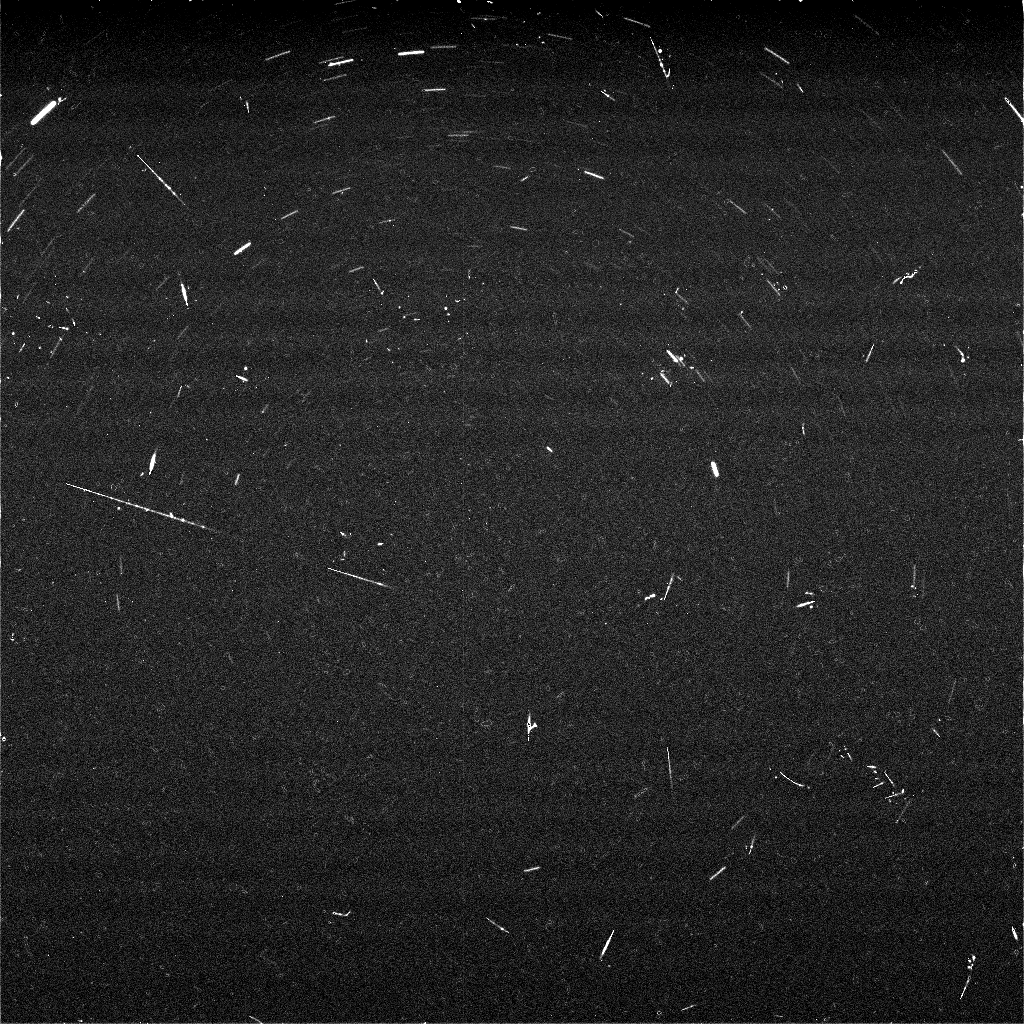

Meteor Search by Spirit, Sol 668

The panoramic cameras on NASA’s Mars Exploration Rovers are about as sensitive as the human eye at night. The cameras can see the same bright stars that we can see from Earth, and the same patterns of constellations dot the night sky. Scientists on the rover team have been taking images of some of these bright stars as part of several different projects. One project is designed to try to capture “shooting stars,” or meteors, in the martian night sky. “Meteoroids” are small pieces of comets and asteroids that travel through space and eventually run into a planet. On Earth, we can sometimes see meteoroids become brilliant, long “meteors” streaking across the night sky as they burn up from the friction in our atmosphere. Some of these meteors survive their fiery flight and land on the surface (or in the ocean) where, if found, they are called “meteorites.” The same thing happens in the martian atmosphere, and Spirit even accidentally discovered a meteor while attempting to obtain images of Earth in the pre-dawn sky back in March, 2004 (see http://marsrovers.jpl.nasa.gov/gallery/press/spirit/20040311a.html, and Selsis et al. (2005) Nature, vol 435, p. 581). On Earth, some meteors come in “storms” or “showers” at predictable times of the year, like the famous Perseid meteor shower in August or the Leonid meteor shower in November. These “storms” happen when Earth passes through the same parts of space where comets sometimes pass. The meteors we see at these times are from leftover debris that was shed off of these comets.

The same kind of thing is predicted for Mars, as well. Inspired by calculations about Martian meteor storms by meteor scientists from the University of Western Ontario in Canada and the Centre de Recherche en Astrophysique de Lyon in France, and also aided by other meteor research colleagues from NASA’s Marshall Space Flight Center, scientists on the rover team planned some observations to try to detect predicted meteor storms in October and November, 2005. The views shown here are a composite of nine 60-second exposures taken with the panoramic camera on Spirit during night hours of sol 668 (Nov. 18, 2005), during a week when Mars was predicted to pass through a meteor stream associated with Halley’s comet. The south celestial pole is at the center of the frame. Many stars can be seen in the images, appearing as short, curved streaks forming arcs around the center point. The star trails are curved because Mars is rotating while the camera takes the images. The brightest stars in this view would be easily visible to the naked eye, but the faintest ones are slightly dimmer than the human eye can detect.

In addition to the star trails, there are several smaller linear streaks, dots and splotches that are the trails left by cosmic rays hitting the camera detectors. Cosmic rays are high-energy particles that are created in the Sun and in other stars throughout our galaxy and travel through space in all directions. Some of them strike Earth or other planets, and ones that strike a digital camera detector can leave little tracks or splotches like those seen in these images. Because they come from all directions, some strike the detector face-on, and others strike at glancing angles. Some even skip across the detector like flat rocks skipped across a pond. These are very common phenomena to astronomers used to working with sensitive digital cameras like those in the Mars rovers, the Hubble Space Telescope, or other space probes, and while they can be a nuisance when taking pictures, they generally do not cause any lasting damage to the cameras. Three of the streaks in the image, including one spanning most of the distance from the left edge of the frame to the center, might be meteor trails or could be the marks of other cosmic rays.

While hunting for meteors on Mars is fun, ultimately the team wants to use the images and results for scientific purposes. These include helping to validate the models and predictions for interplanetary meteor storms, providing information on the rate of impacts of small meteoroids with Mars for comparison with rates for the Earth and Moon, assessing the rate and intensity of cosmic ray impact events in the Martian environment, and looking at whether some bright stars are being dimmed occasionally by water ice or dust clouds occurring at night during different Martian seasons.

Credit: NASA/JPL-Caltech/Cornell/Texas A&M/SSI